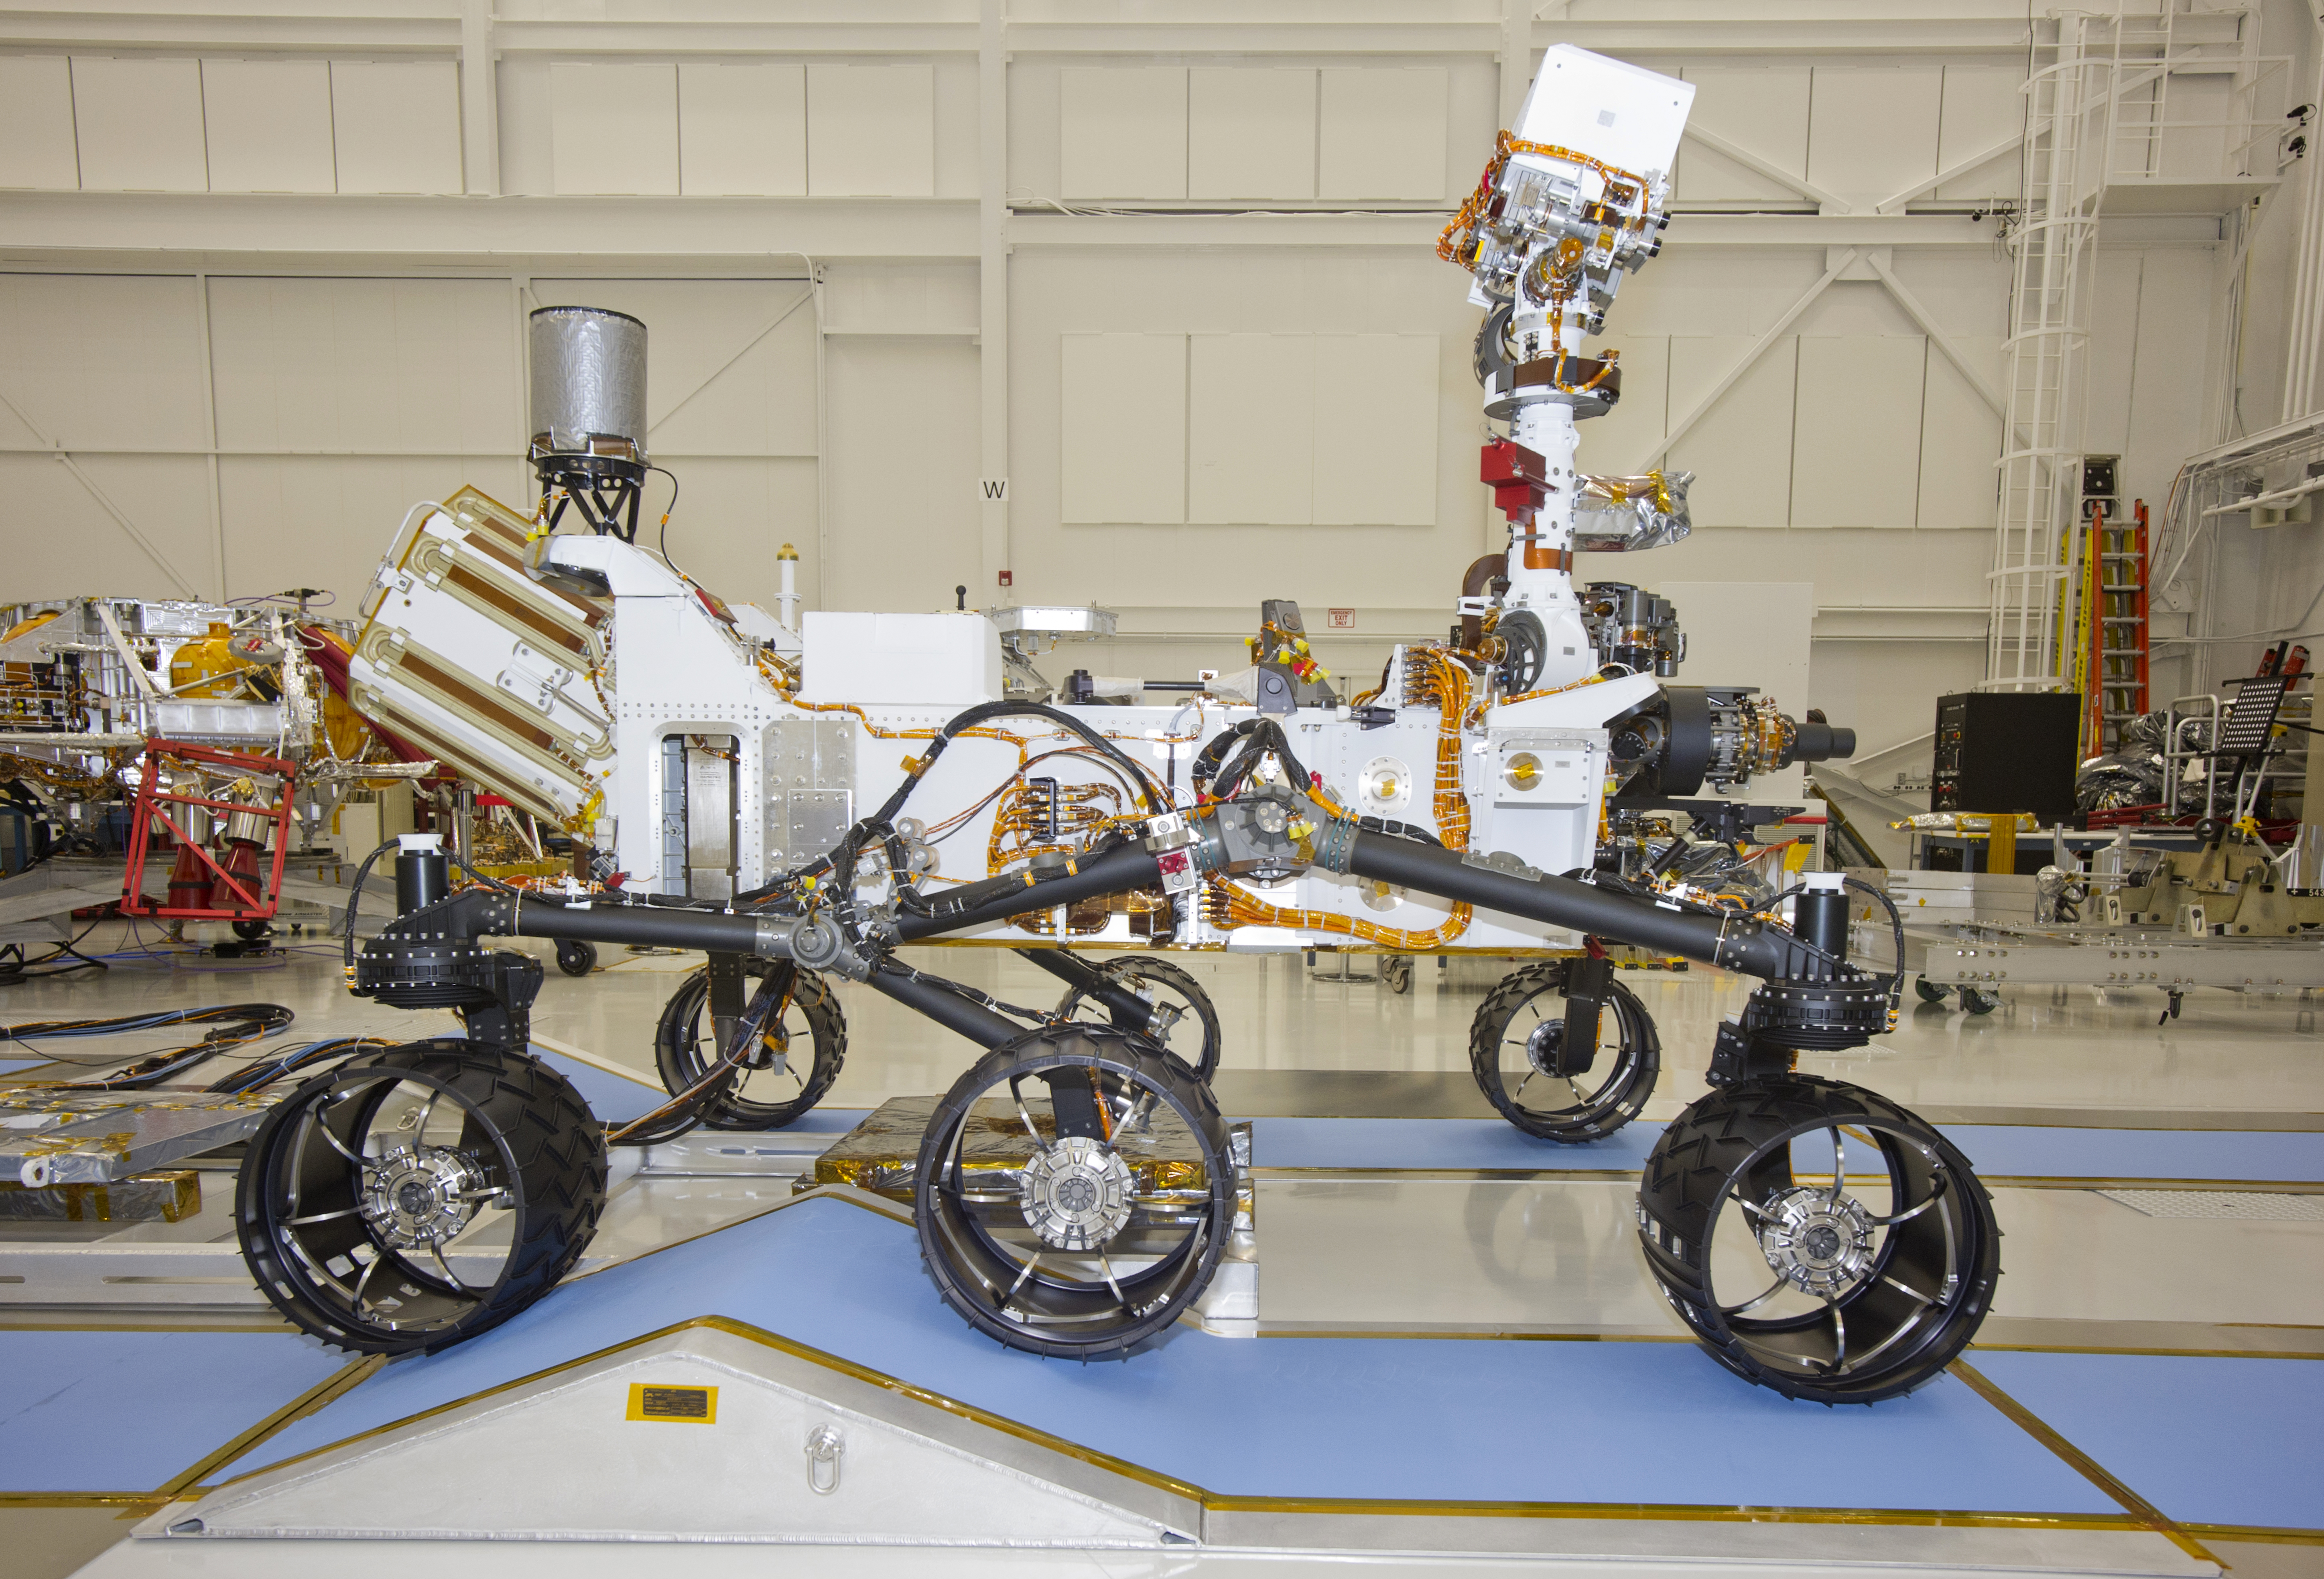

Mars Rover Curiosity, Right Side View

Neutron Generator of Instrument for Detecting Water-Bearing Minerals

A Russian-built, neutron-shooting instrument on the Curiosity rover of NASA’s Mars Science Laboratory mission will check for water-bearing minerals in the ground beneath the rover.

The instrument, named Dynamic Albedo of Neutrons, or DAN, has two major components: the pulsed neutron generator on the starboard side of the rover (location indicated by red outline), and the detector and electronics module on the port side. The pulsed neutron generator will shoot high-energy neutrons into the ground. If there is hydrogen in the shallow subsurface, the injected neutrons will bounce off the hydrogen atoms with a characteristic decrease in energy. Two detection devices in the detector and electronics module measure the rate and delay time of the reflected neutrons, yielding information about the amount and depth of any hydrogen. At the mission’s near-equatorial landing area and in the oxidizing environment near the Martian surface, most hydrogen is expected to be in the form of water molecules or water-derived hydroxyl ions bound to minerals.

The Russian Federal Space Agency contributed DAN for the Mars Science Laboratory mission as part of broad collaboration between the United States and Russia in the exploration of space.

DAN was developed by the Space Research Institute, Moscow, in close cooperation with the N. L. Dukhov All-Russia Research Institute of Automatics, Moscow, and the Joint Institute of Nuclear Research, Dubna.

NASA will launch the Mars Science Laboratory spacecraft from Florida between Nov. 25 and Dec. 18, 2011. The rover will land on Mars in August, 2012. During a prime mission lasting one Mars year (nearly two Earth years), researchers will use the rover to investigate whether conditions in the Gale crater landing region have been favorable for microbial life and favorable for preserving evidence about whether life has existed.

NASA’s Jet Propulsion Laboratory, a division of the California Institute of Technology in Pasadena, manages the Mars Science Laboratory mission for the NASA Science Mission Directorate, Washington.

Credit: NASA/JPL-Caltech